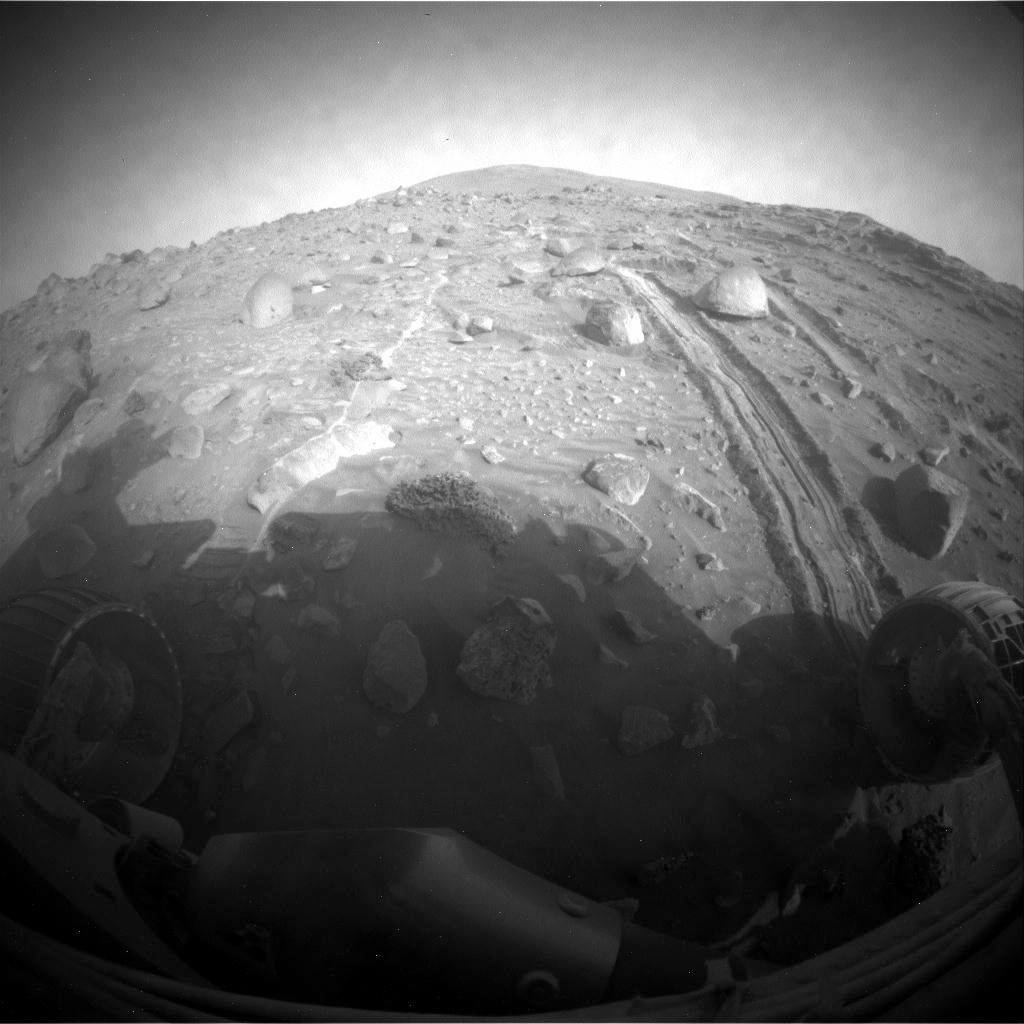

Spirit Begins Drive Around Home Plate

The hazard avoidance camera on the front of NASA’s Mars Exploration Rover Spirit took this image after a drive by Spirit on the 1,829th Martian day, or sol, of Spirit’s mission on the surface of Mars (Feb. 24, 2009).

On Sol 1829, Spirit drove 6.29 meters (21 feet) northwestward, away from the northern edge of the low plateau called “Home Plate.” The track dug by the dragged right-front wheel as the rover drove backward is visible in this image, receding toward the southeast. Rock layers of the northern slope of Home Plate are visible in the upper right portion of the image.

In sols prior to 1829, the rover team had been trying to maneuver Spirit to climb onto the northern edge of Home Plate, ready to drive southward across the top of the plateau toward science destinations south of Home Plate. The Sol 1829 drive was the first move of a revised strategy to circle at least partway around Home Plate on the trek toward the sites south of the plateau.

Credit: NASA/JPL-Caltech